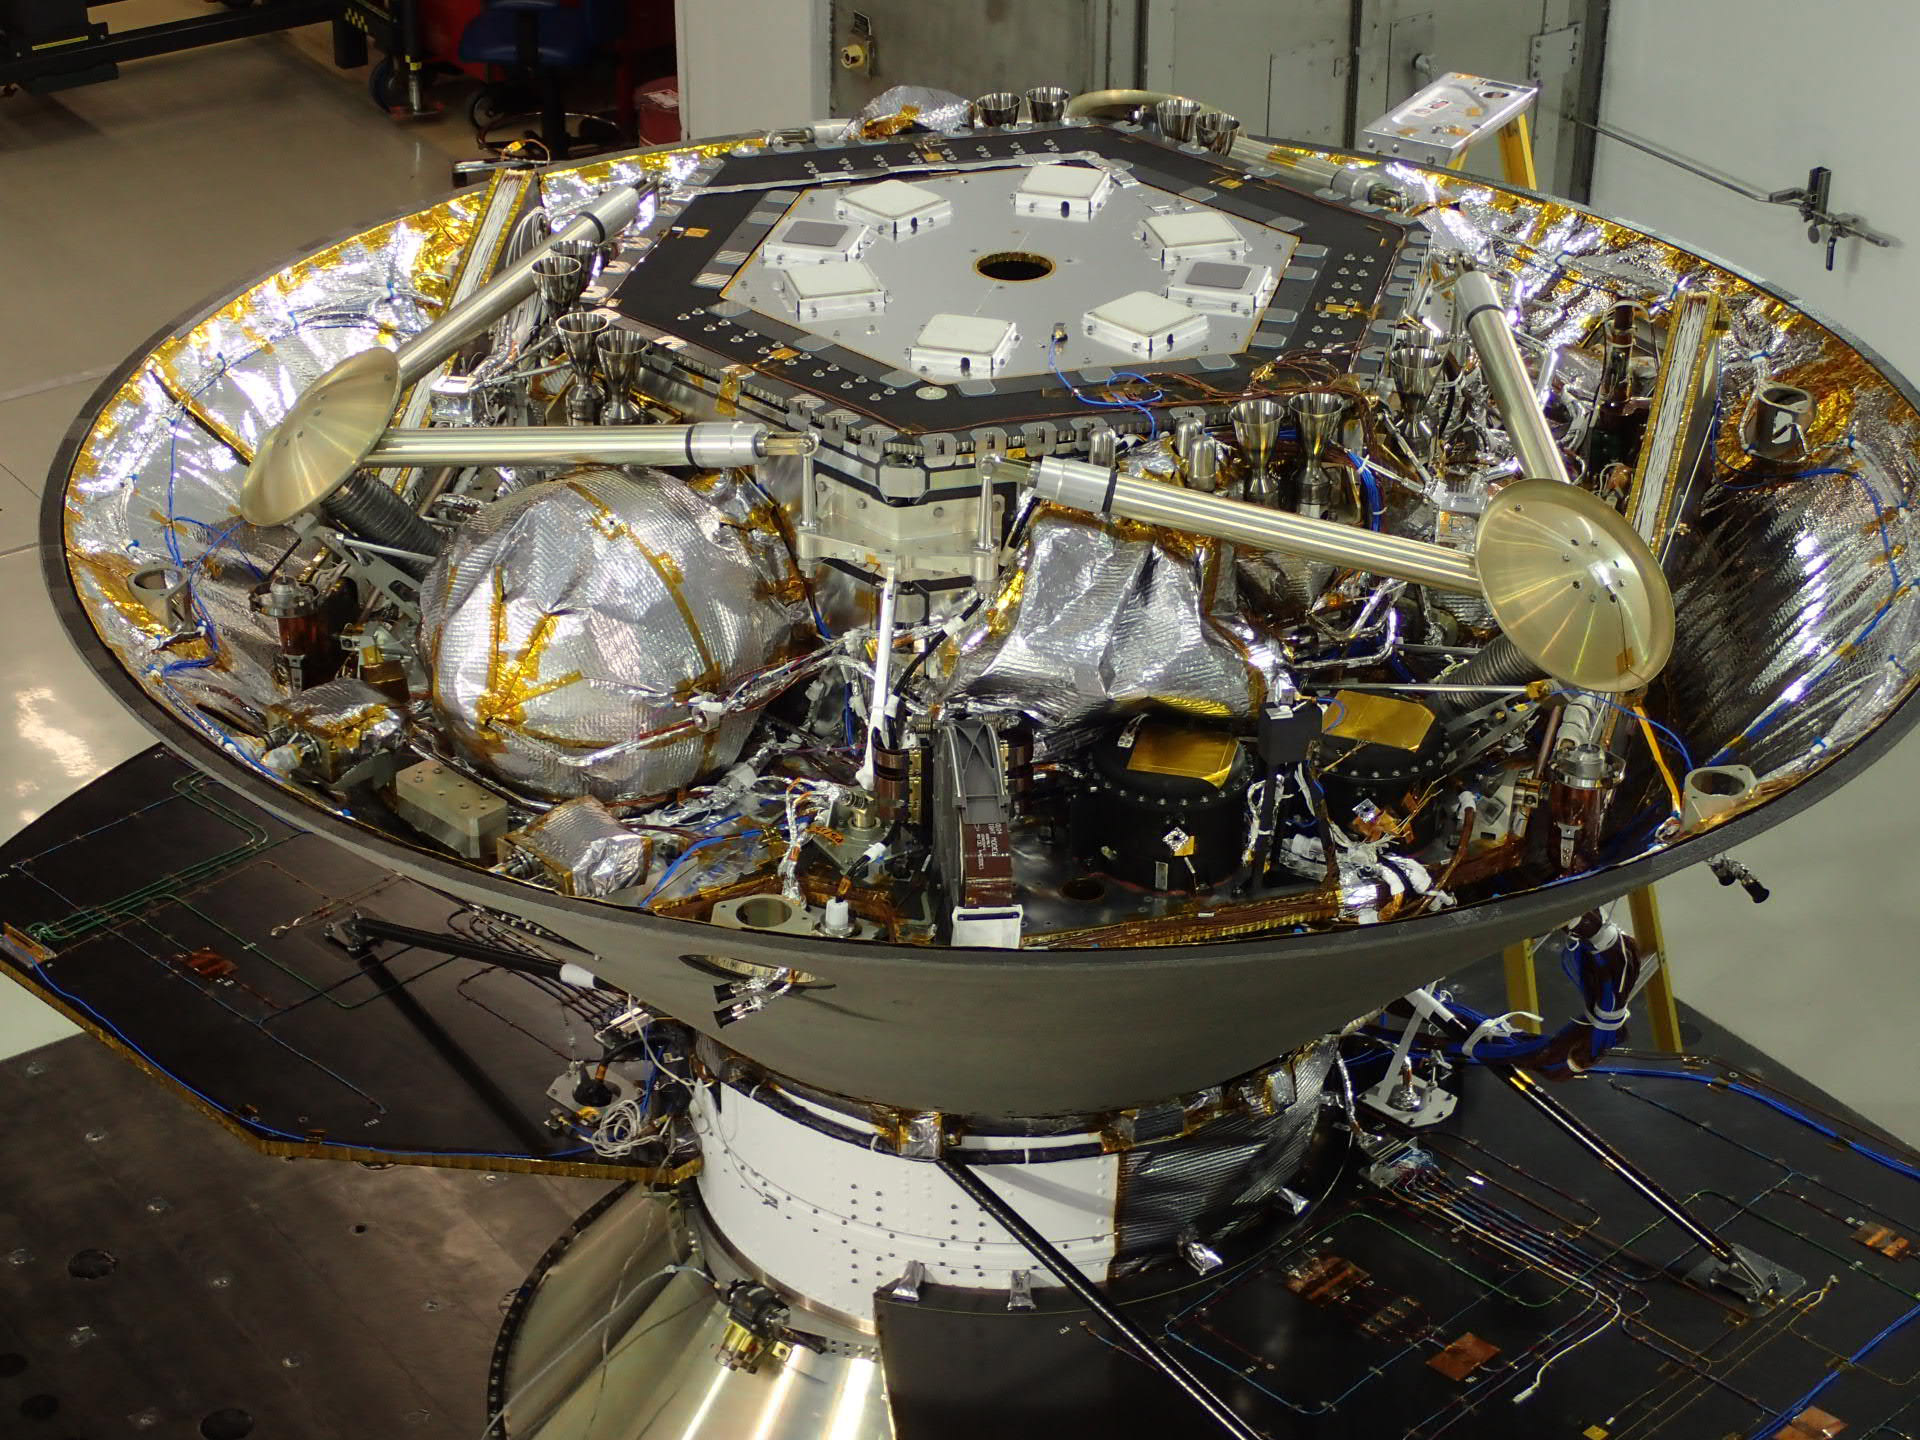

NASA’s InSight Lander in Spacecraft’s Back Shell

In this photo, NASA’s InSight Mars lander is stowed inside the inverted back shell of the spacecraft’s protective aeroshell. It was taken on July 13, 2015, in a clean room of spacecraft assembly and test facilities at Lockheed Martin Space Systems, Denver, during preparation for vibration testing of the spacecraft.

InSight, for Interior Exploration Using Seismic Investigations, Geodesy and Heat Transport, is scheduled for launch in March 2016 and landing in September 2016. It will study the deep interior of Mars to advance understanding of the early history of all rocky planets, including Earth.

The InSight Project is managed by NASA’s Jet Propulsion Laboratory, Pasadena, California, for the NASA Science Mission Directorate, Washington. Lockheed Martin is building and testing the spacecraft. InSight is part of NASA’s Discovery Program, which is managed by NASA’s Marshall Space Flight Center in Huntsville, Alabama.

Credit: NASA/JPL-Caltech/Lockheed Martin